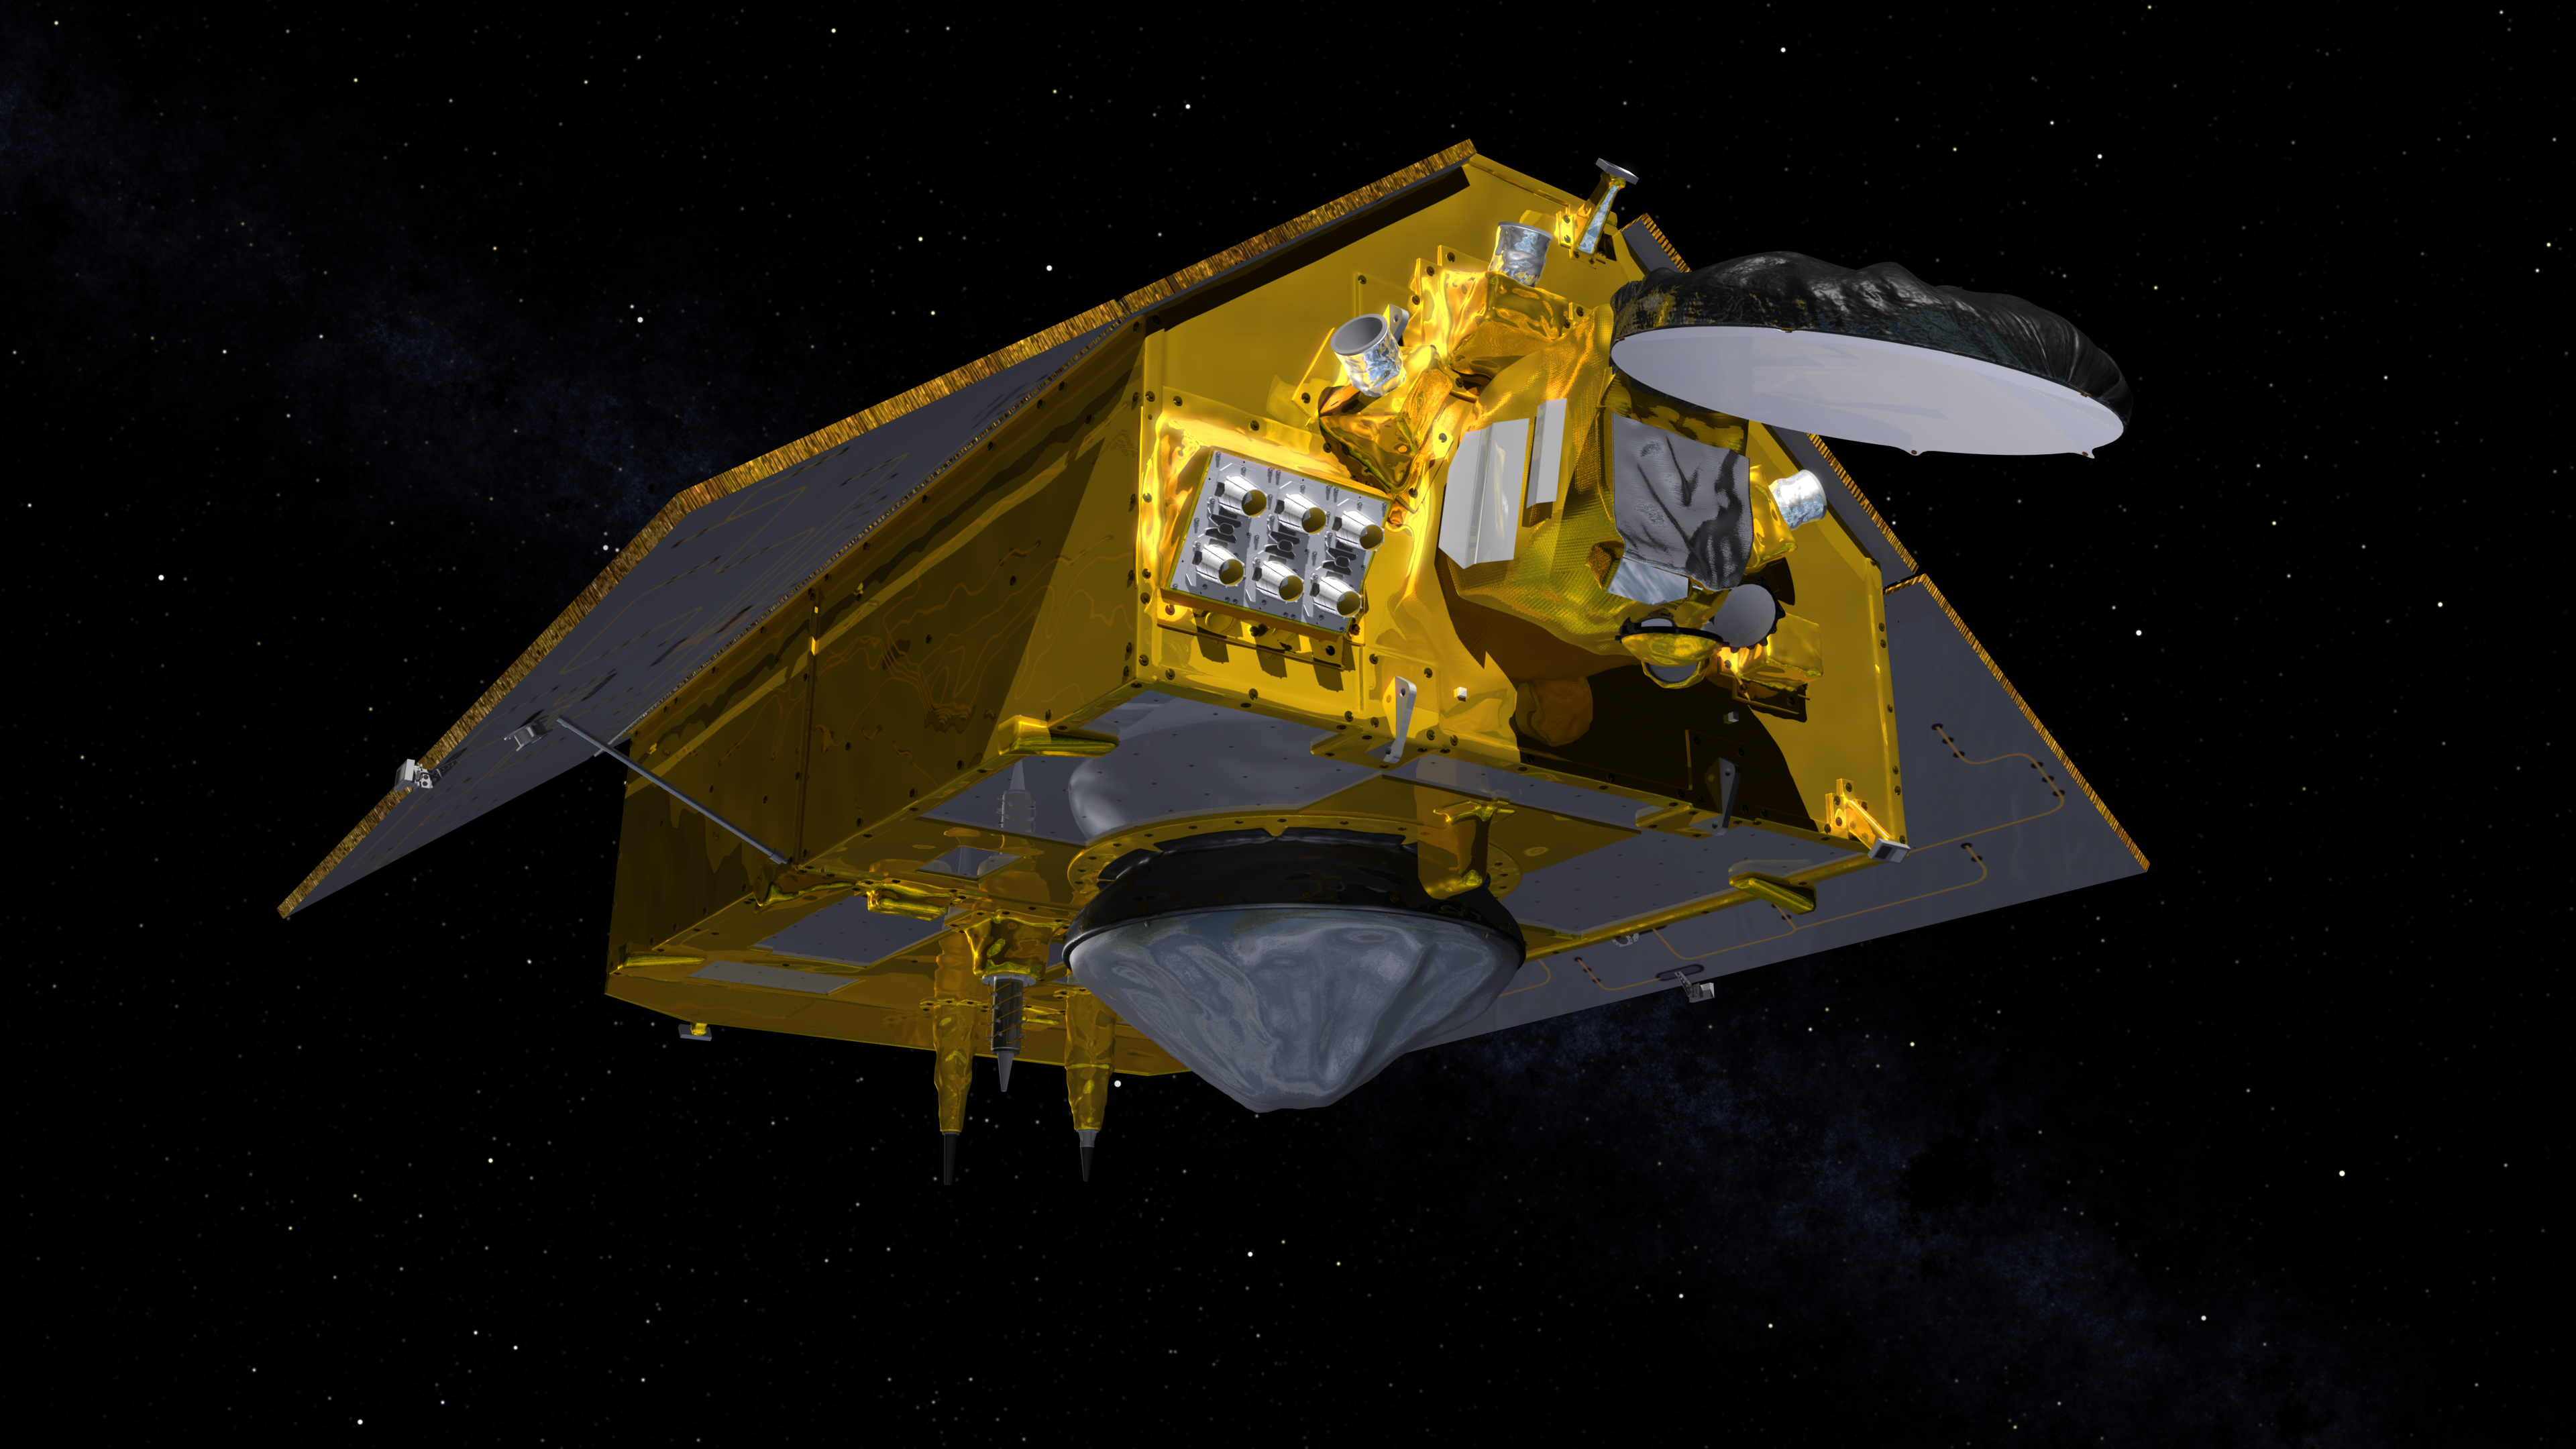

The Front of the Sentinel-6 Michael Freilich Satellite (Illustration)

This illustration shows the front of the Sentinel-6 Michael Freilich spacecraft in orbit above Earth with its deployable solar panels extended. As the world’s latest ocean-monitoring satellite, it is launching on Nov. 10, 2020, to collect the most accurate data yet on global sea level and how our oceans are rising in response to climate change. The mission will also collect precise data of atmospheric temperature and humidity that will help improve weather forecasts and climate models.

The conelike instrument on the bottom (Earth-facing side) of the spacecraft is the satellite’s Poseidon-4 radar altimeter. The disklike instrument at the front of the spacecraft is the Advanced Microwave Radiometer (AMR-C). Both instruments will be used together to measure ocean surface height. The gray rectangle with six cones attached at the front-left of the spacecraft is part of the Global Navigation Satellite System – Radio Occultation (GNSS-RO) instrument.

Sentinel-6 Michael Freilich extends the near-30-year record of satellite measurements of sea level initiated by the U.S.-European TOPEX/Poseidon mission in 1992 and that continued with the Jason-1, 2, and 3 series of sea level observation satellites. Launched in 2016, Jason-3 is currently providing data.

The satellite is named after Dr. Michael Freilich, the former director of NASA’s Earth Science Division and an instrumental figure in advancing ocean observations from space. Sentinel-6 Michael Freilich is one of two identical spacecraft that compose the Sentinel-6/Jason-CS (Continuity of Service) mission developed in partnership with ESA (the European Space Agency). Other partners include the National Oceanic and Atmospheric Administration (NOAA), the intergovernmental European Organisation for the Exploitation of Meteorological Satellites (EUMETSAT), and France’s National Centre for Space Studies (CNES). ESA is developing the new Sentinel family of missions to support the operational needs of the European Union’s Copernicus program, the EU’s Earth observation program managed by the European Commission. The spacecraft’s twin, Sentinel-6B, will launch in 2025.

Credit: NASA/JPL-Caltech